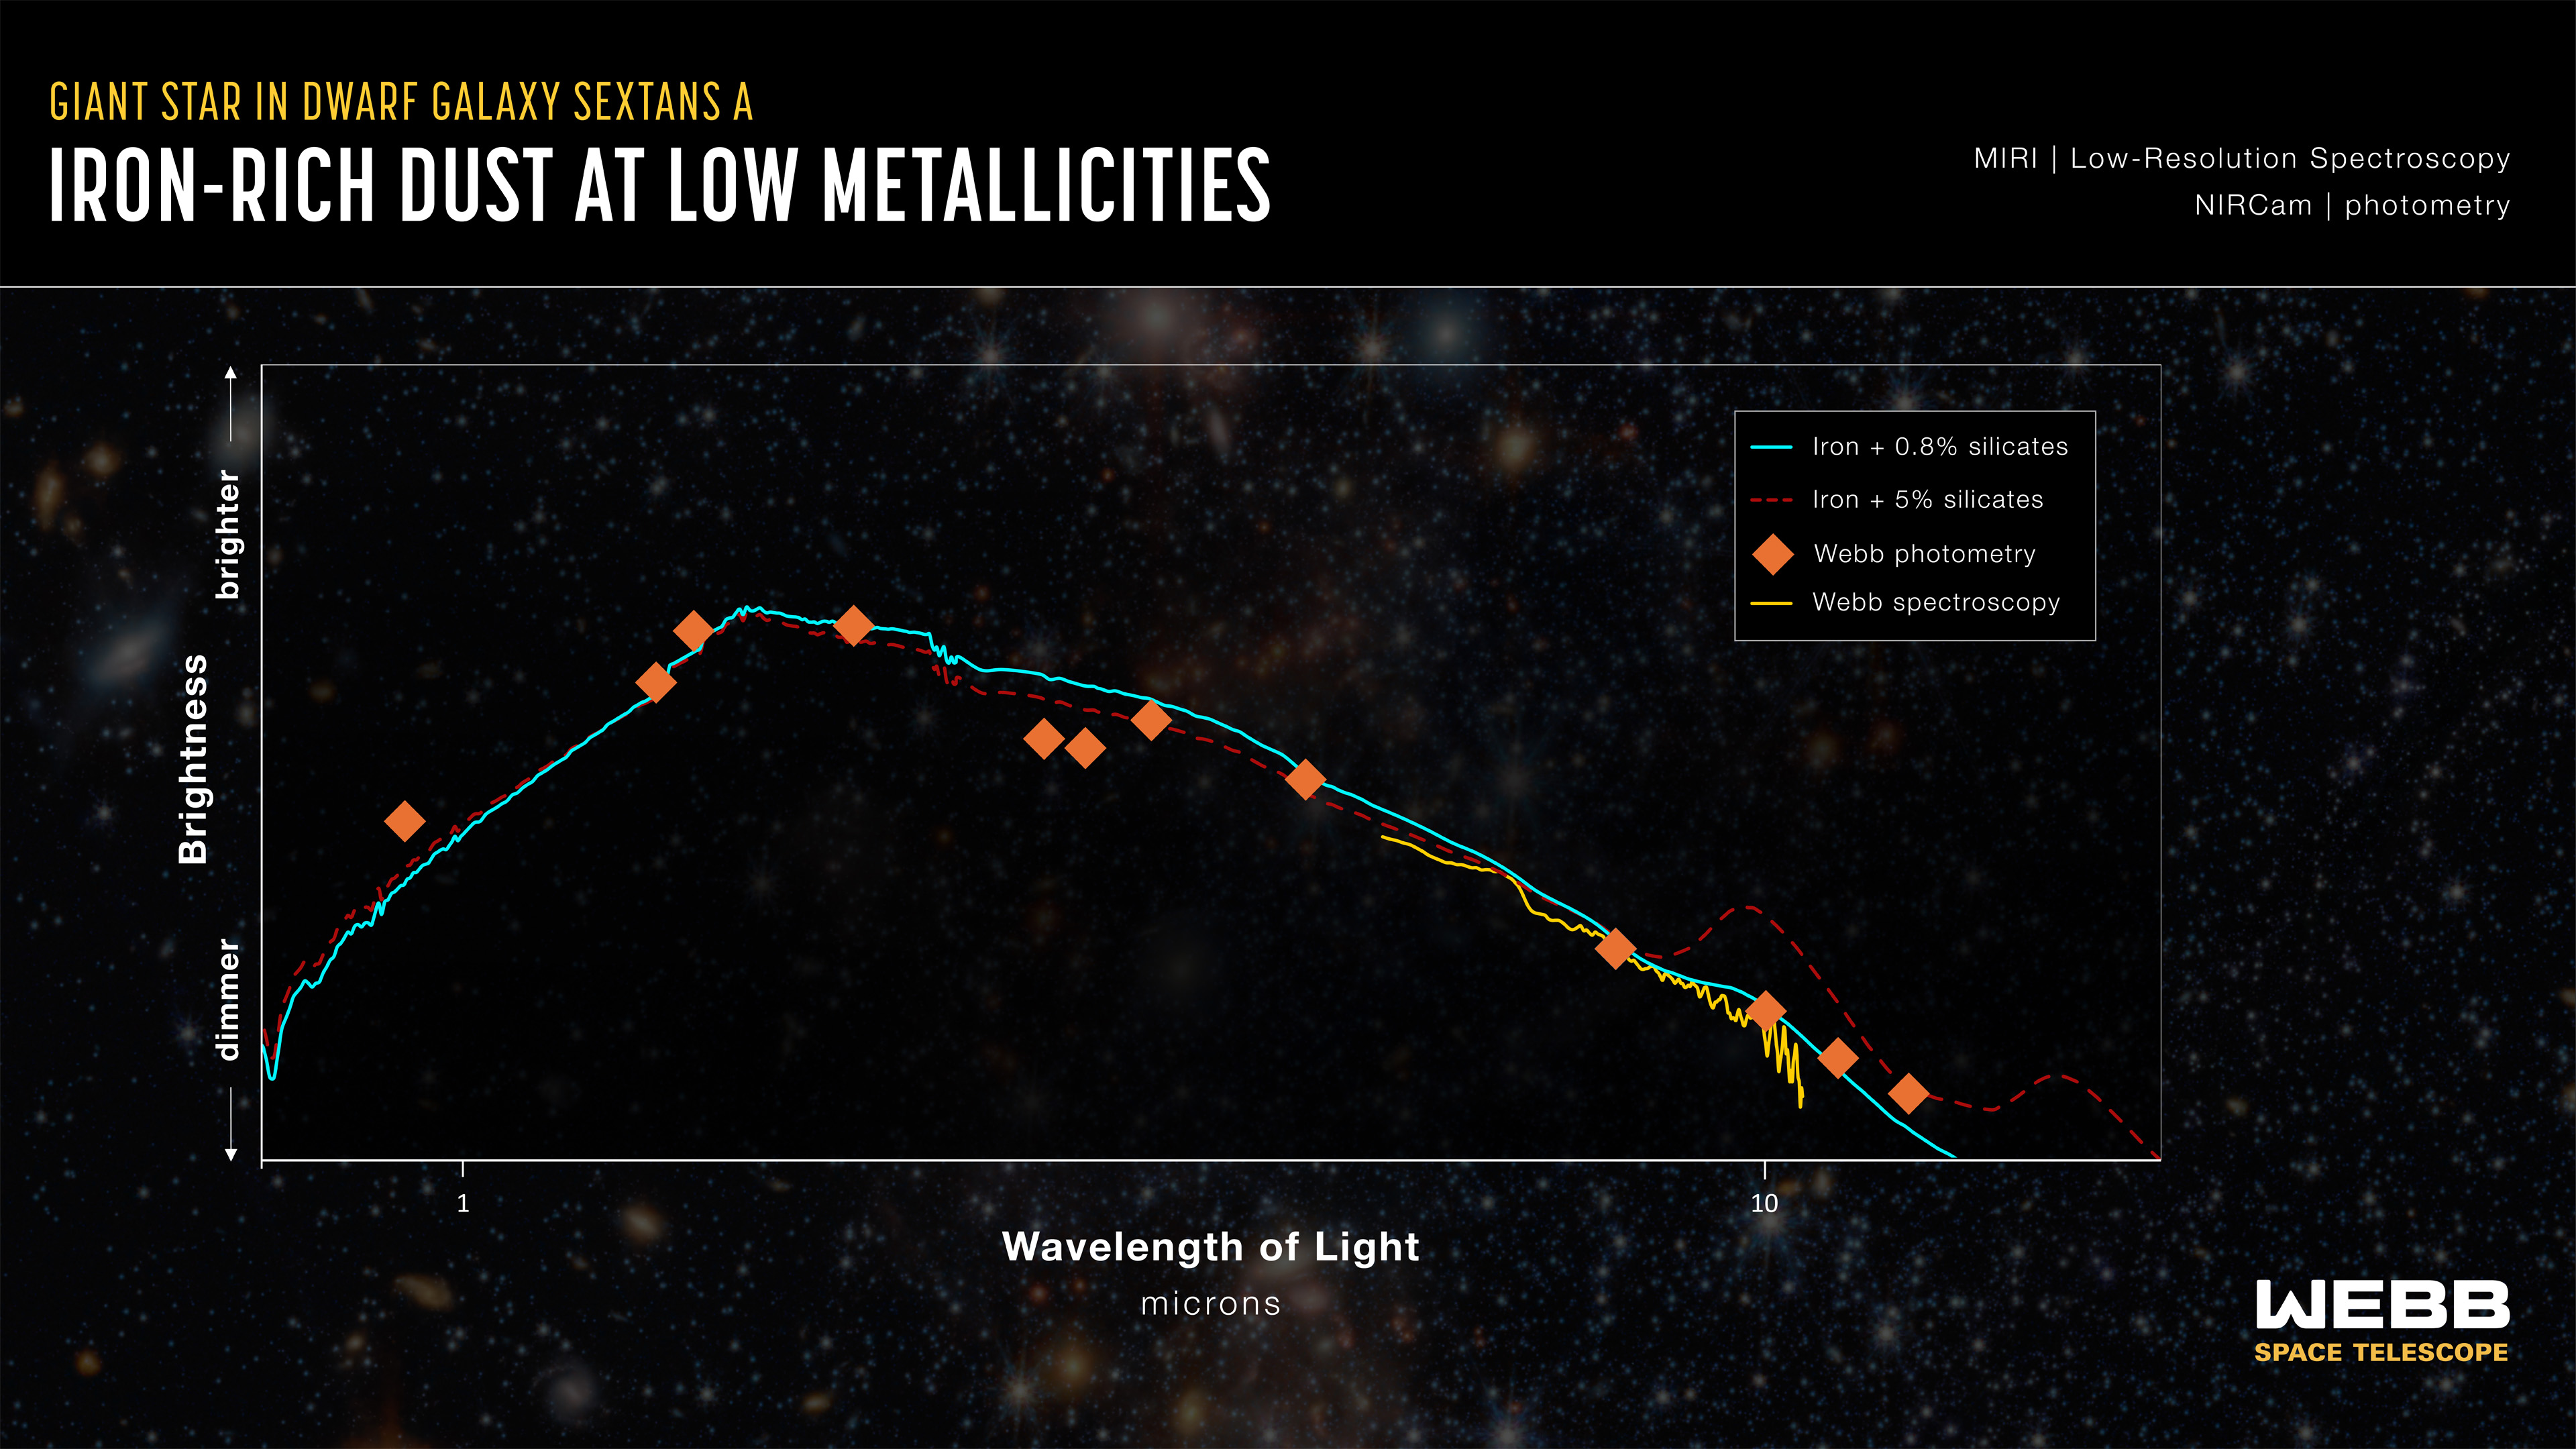

Giant Star in Dwarf Galaxy Sextans A (Spectrum)

This graph shows a spectrum of a giant star in the Sextans A galaxy at the very end of its evolution, called an Asymptotic Giant Branch (AGB) star. It displays the amounts of near- and mid-infrared light detected from the star by NASA’s James Webb Space Telescope at different wavelengths.

The cyan line and red dashed line are best-fit models for the spectrum that would contain mostly silicate-free dust and dust containing at least 5% silicates, respectively. The Webb data, shown as a yellow line and orange triangles, align most closely with nearly silicate-free dust, most notably in the 10 micron wavelength region of the spectrum.

Credit: Illustration: NASA, ESA, CSA, STScI, Joseph Olmsted (STScI)